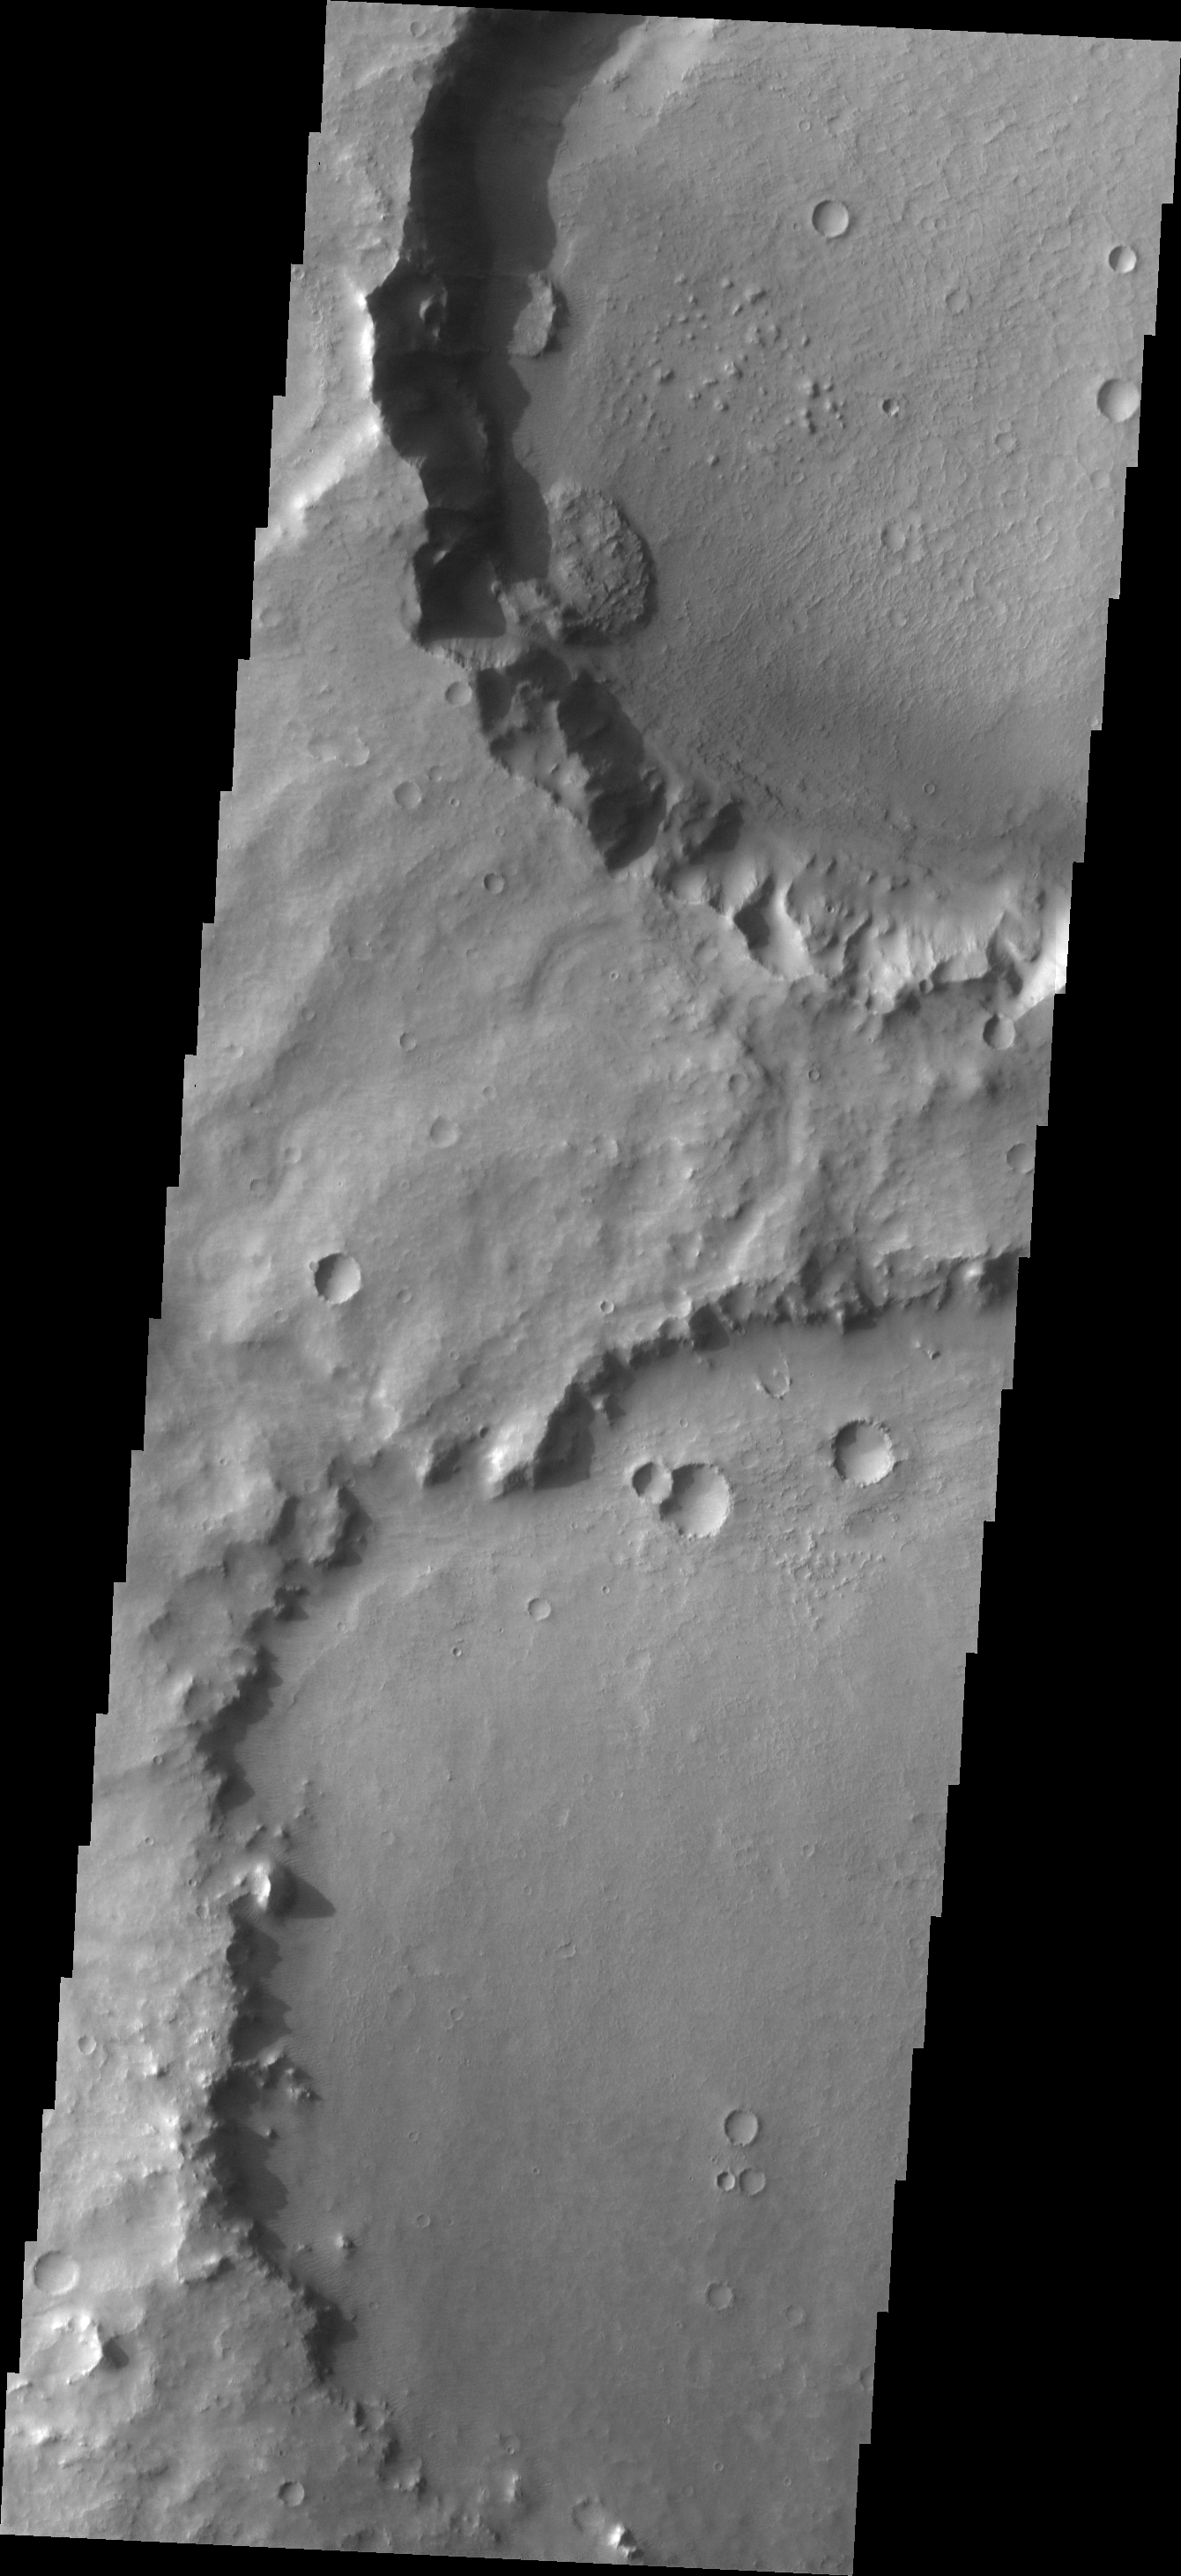

Landslides

Failure of the rim of this unnamed crater in Terra Sabaea has formed two small landslide deposits. Note the scalloped shape of the rim left by the removal of material.

Image information: VIS instrument. Latitude -8.0N, Longitude 63.3E. 18 meter/pixel resolution.

Please see the THEMIS Data Citation Note for details on crediting THEMIS images.

Note: this THEMIS visual image has not been radiometrically nor geometrically calibrated for this preliminary release. An empirical correction has been performed to remove instrumental effects. A linear shift has been applied in the cross-track and down-track direction to approximate spacecraft and planetary motion. Fully calibrated and geometrically projected images will be released through the Planetary Data System in accordance with Project policies at a later time.

NASA’s Jet Propulsion Laboratory manages the 2001 Mars Odyssey mission for NASA’s Office of Space Science, Washington, D.C. The Thermal Emission Imaging System (THEMIS) was developed by Arizona State University, Tempe, in collaboration with Raytheon Santa Barbara Remote Sensing. The THEMIS investigation is led by Dr. Philip Christensen at Arizona State University. Lockheed Martin Astronautics, Denver, is the prime contractor for the Odyssey project, and developed and built the orbiter. Mission operations are conducted jointly from Lockheed Martin and from JPL, a division of the California Institute of Technology in Pasadena.

Credit: NASA/JPL/ASU